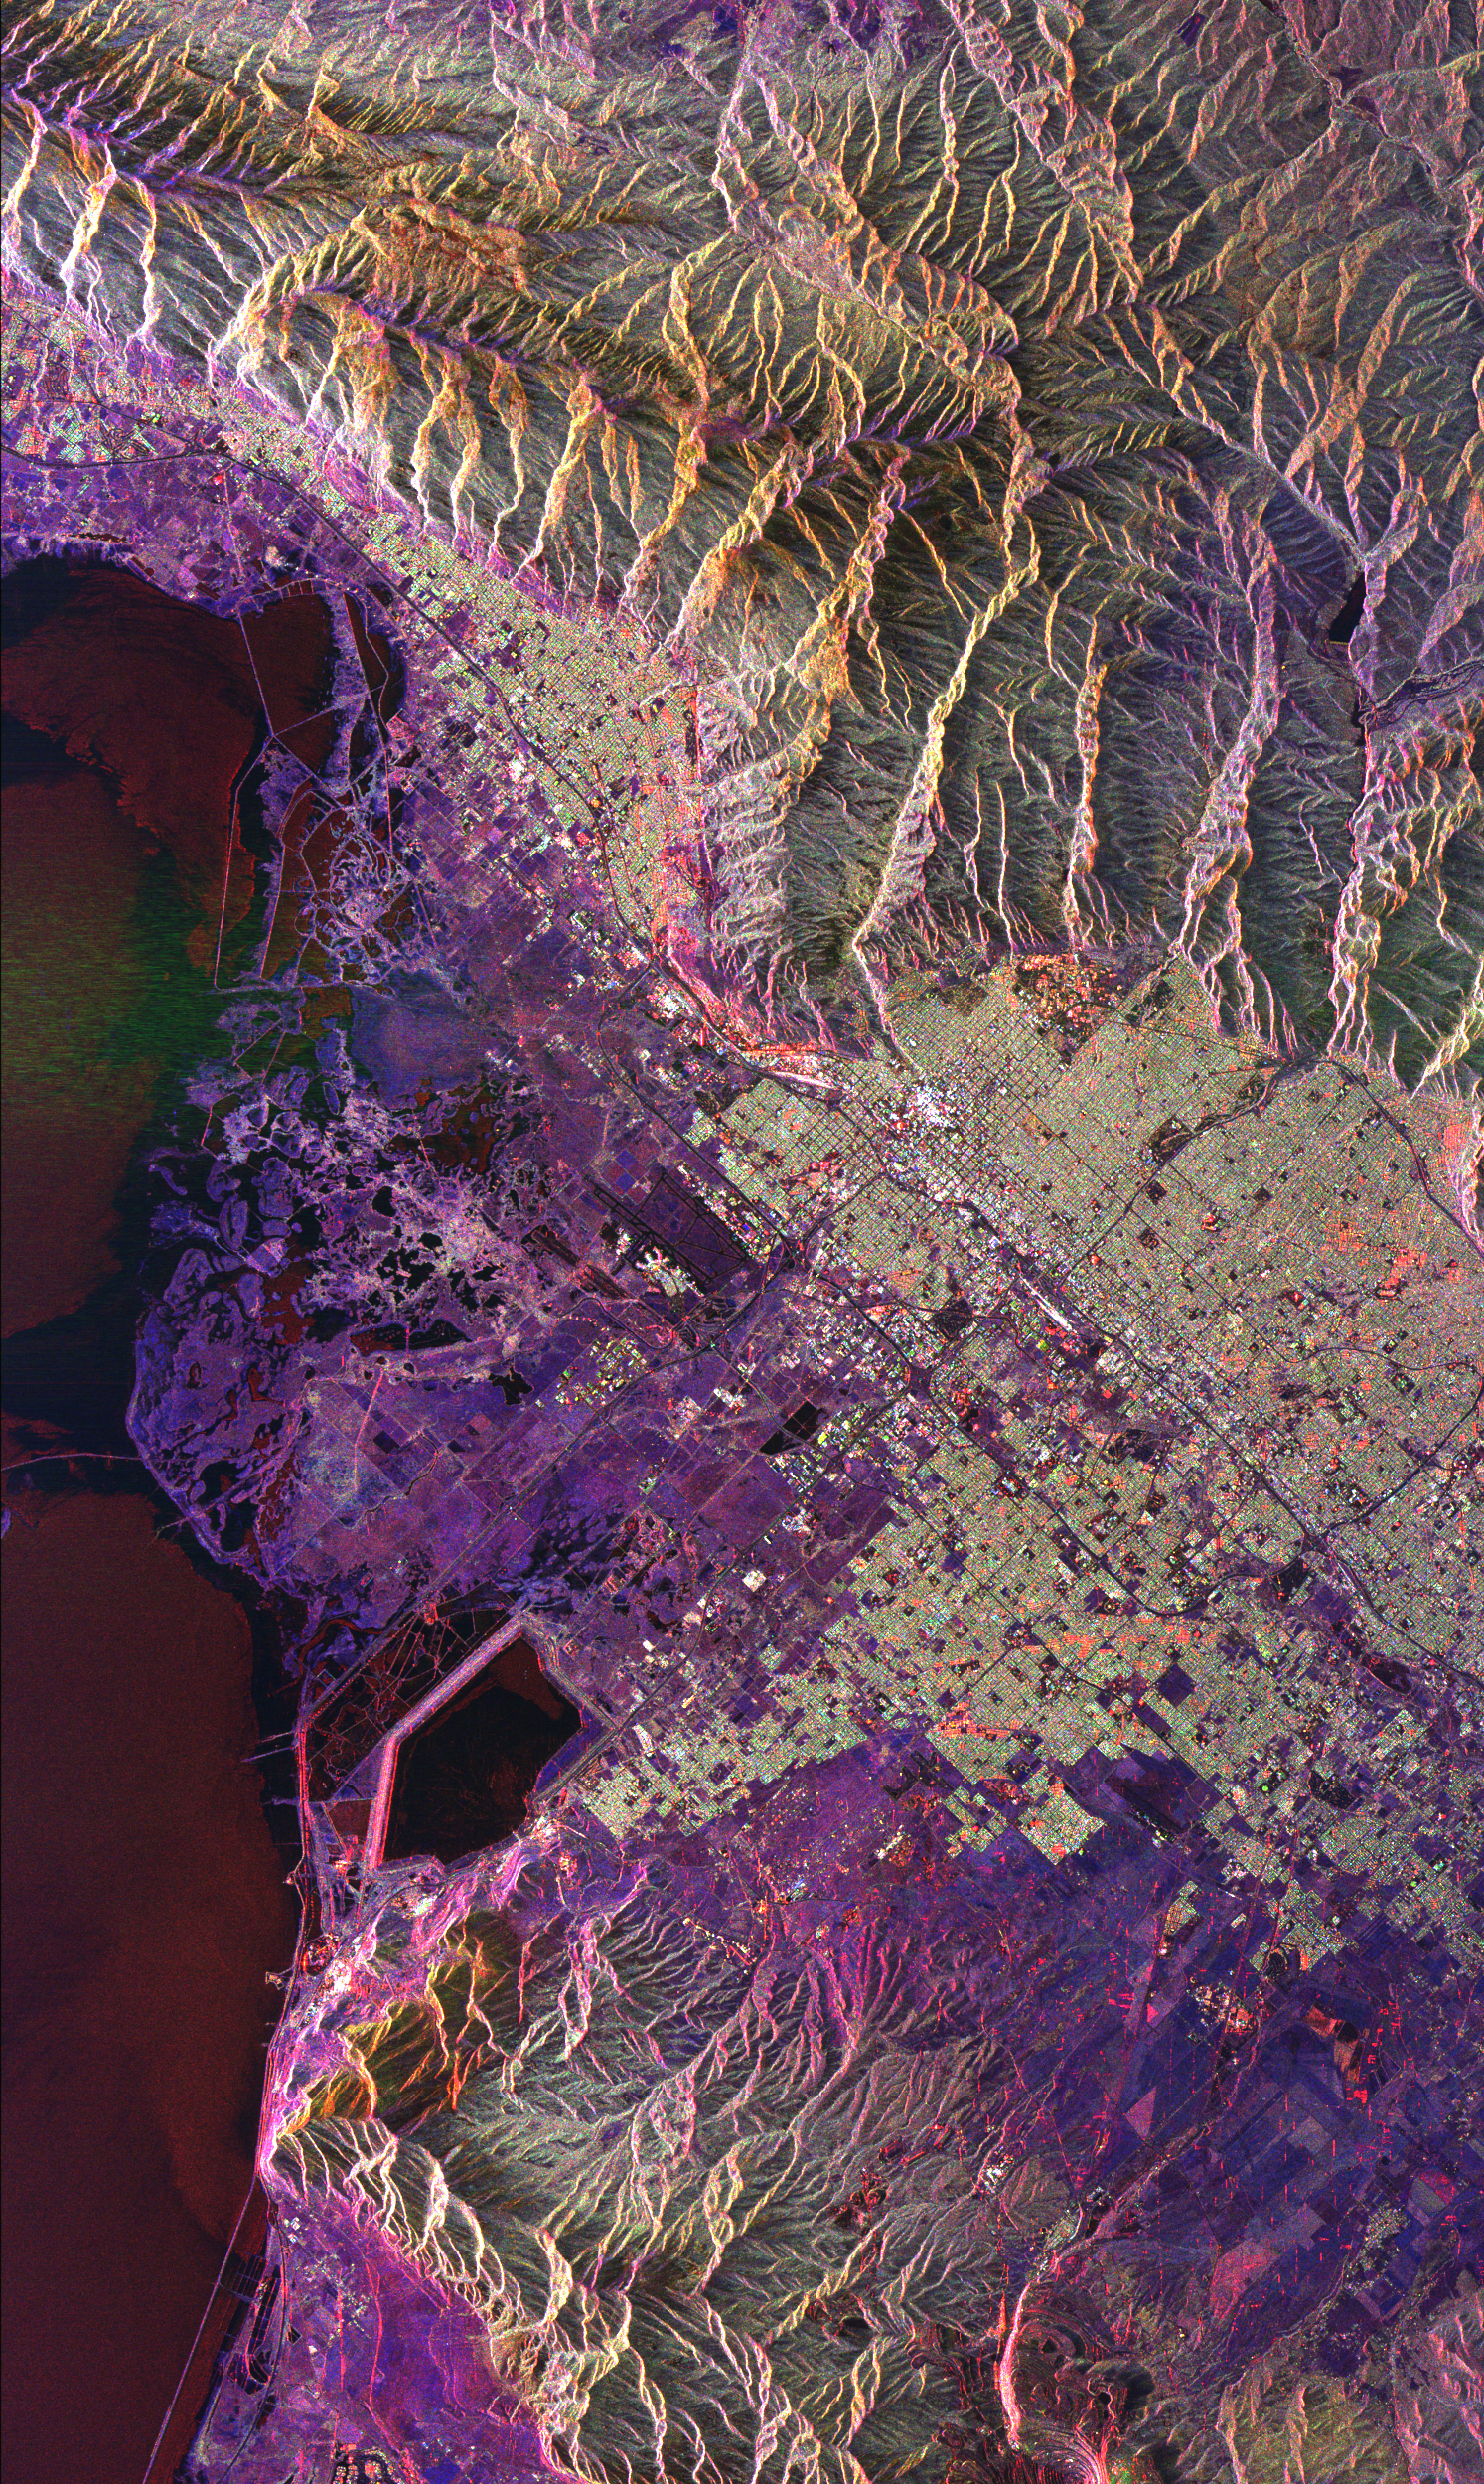

Space Radar Image of Salt Lake City, Utah

This radar image of Salt Lake City, Utah, illustrates the different land use patterns that are present in the Utah Valley. Salt Lake City lies between the shores of the Great Salt Lake (the dark area on the left side of the image) and the Wasatch Front Range (the mountains in the upper half of the image). The Salt Lake City area is of great interest to urban planners because of the combination of lake, valley and alpine environments that coexist in the region. Much of the southern shore of the Great Salt Lake is a waterfowl management area. The green grid pattern in the right center of the image is Salt Lake City and its surrounding communities. The Salt Lake City airport is visible as the brown rectangle near the center of the image. Interstate Highway 15 runs from the middle right edge to the upper left of the image. The bright white patch east of Interstate 15 is the downtown area, including Temple Square and the state capitol. The University of Utah campus is the yellowish area that lies at the base of the mountains, east of Temple Square. The large reservoir in the lower left center is a mine tailings pond. The semi-circular feature in the mountains at the bottom edge of the image is the Kennecott Copper Mine. The area shown is 60 kilometers by 40 kilometers (37 miles by 25 miles) and is centered at 40.6 degrees north latitude, 112.0 degrees west longitude. North is toward the upper left.

This image was acquired by the Spaceborne Imaging Radar-C/X-Band Synthetic Aperture Radar (SIR-C/X-SAR) aboard the space shuttle Endeavour on April 10, 1994. The colors in this image represent the following radar channels and polarizations: red is L-band, horizontally transmitted and received; green is L-band, horizontally transmitted and vertically received; and blue is C-band, horizontally transmitted and vertically received. SIR-C/X-SAR, a joint mission of the German, Italian and United States space agencies, is part of NASA’s Mission to Planet Earth program.

Credit: NASA/JPL